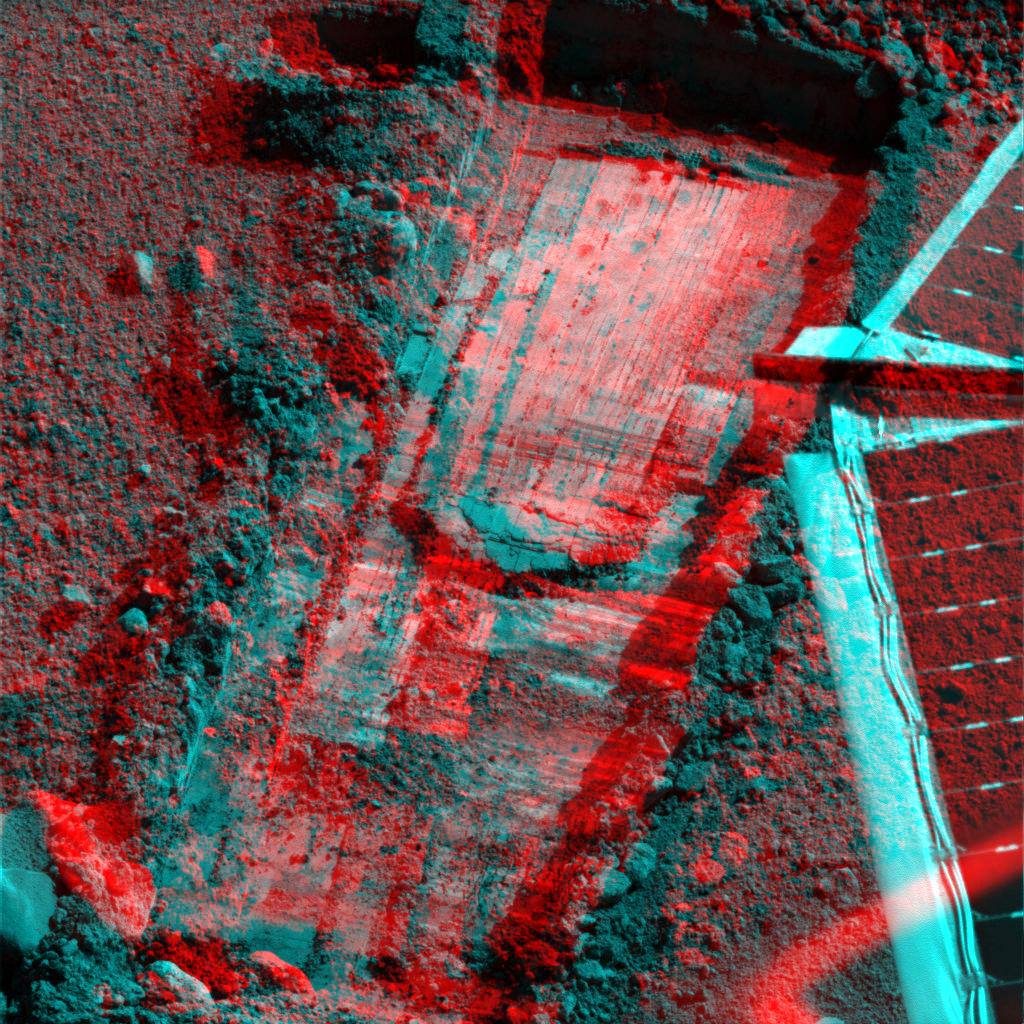

‘Snow White’ Trench After Scraping (Stereo View)

This 3D view from the Surface Stereo Imager on NASA’s Phoenix Mars Lander shows the trench informally named “Snow White.” This anaglyph was taken after a series of scrapings by the lander’s Robotic Arm on the 58th Martian day, or sol, of the mission (July 23, 2008). The scrapings were done in preparation for collecting a sample for analysis from a hard subsurface layer where soil may contain frozen water.

The trench is 4 to 5 centimeters (about 2 inches) deep, about 23 centimeters (9 inches) wide and about 60 centimeters (24 inches) long.

The Phoenix Mission is led by the University of Arizona, Tucson, on behalf of NASA. Project management of the mission is by NASA’s Jet Propulsion Laboratory, Pasadena, Calif. Spacecraft development is by Lockheed Martin Space Systems, Denver.

Photojournal Note: As planned, the Phoenix lander, which landed May 25, 2008 23:53 UTC, ended communications in November 2008, about six months after landing, when its solar panels ceased operating in the dark Martian winter.

Credit: NASA/JPL-Caltech/University of Arizona/Texas A&M University